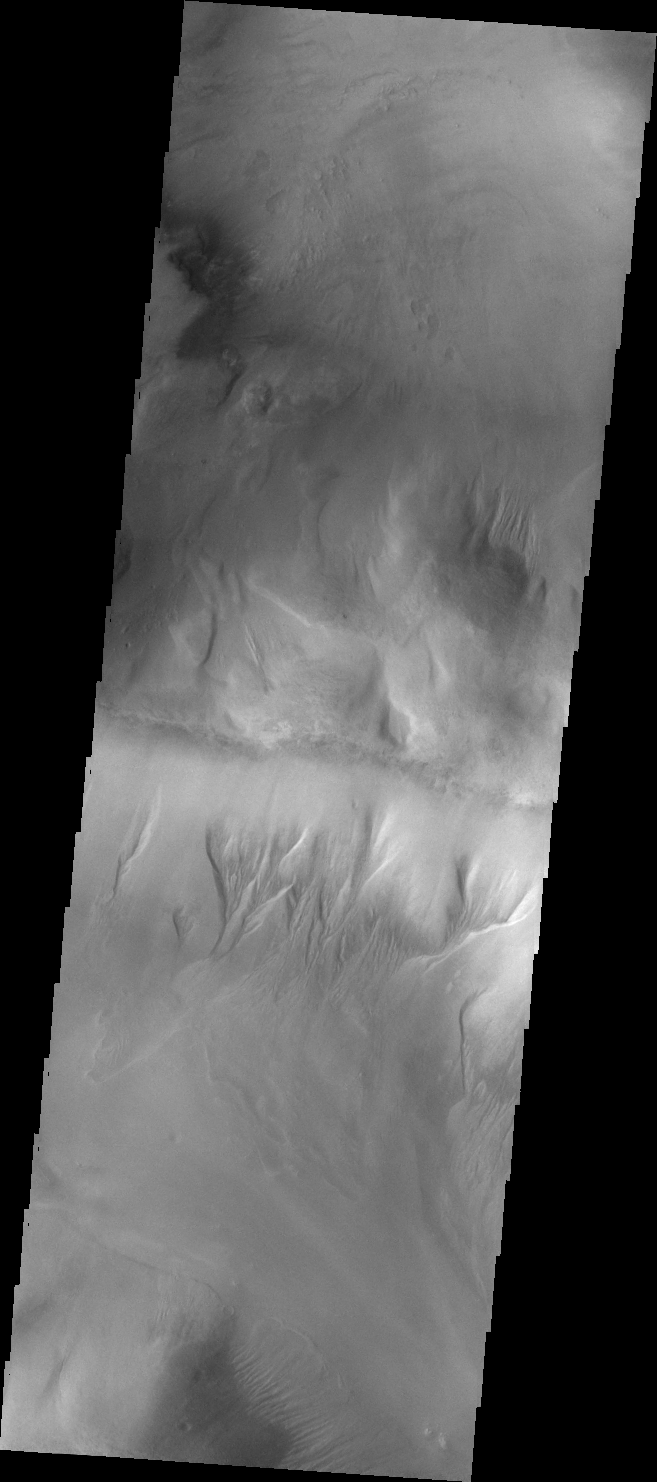

Gullies in Argyre Planitia

Gullies have formed on the side of this ridge in northwestern Argyre Planitia.

Credit: NASA/JPL/ASU